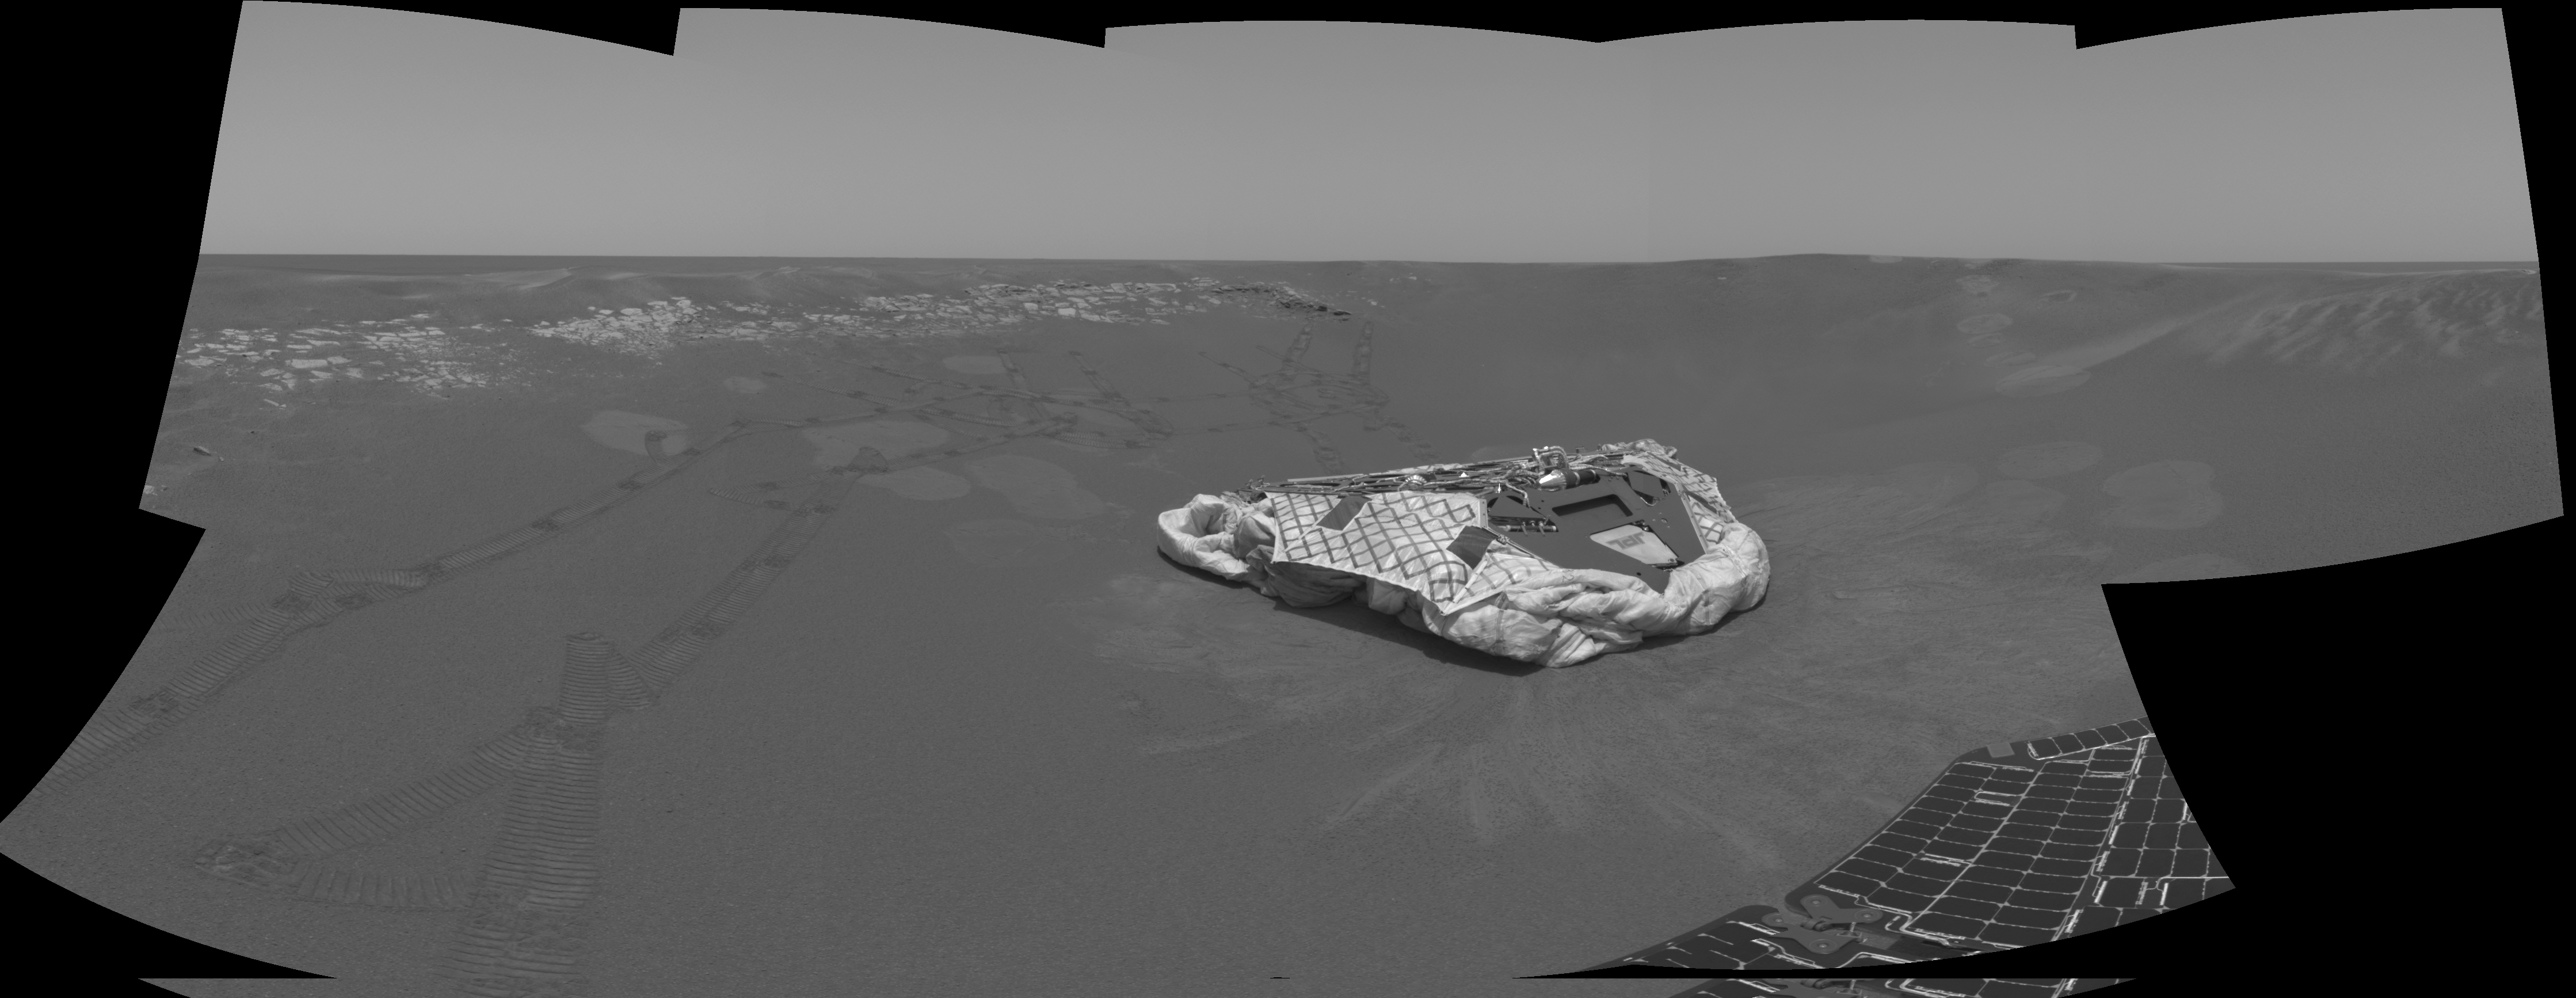

At Home in the Crater

The wheel tracks seen above and to the left of the lander trace the path the Mars Exploration Rover Opportunity has traveled since landing in a small crater at Meridiani Planum, Mars. After this picture was taken, the rover excavated a trench near the soil seen at the lower left corner of the image. This image mosaic was taken by the rover’s navigation camera.

Credit: NASA/JPL